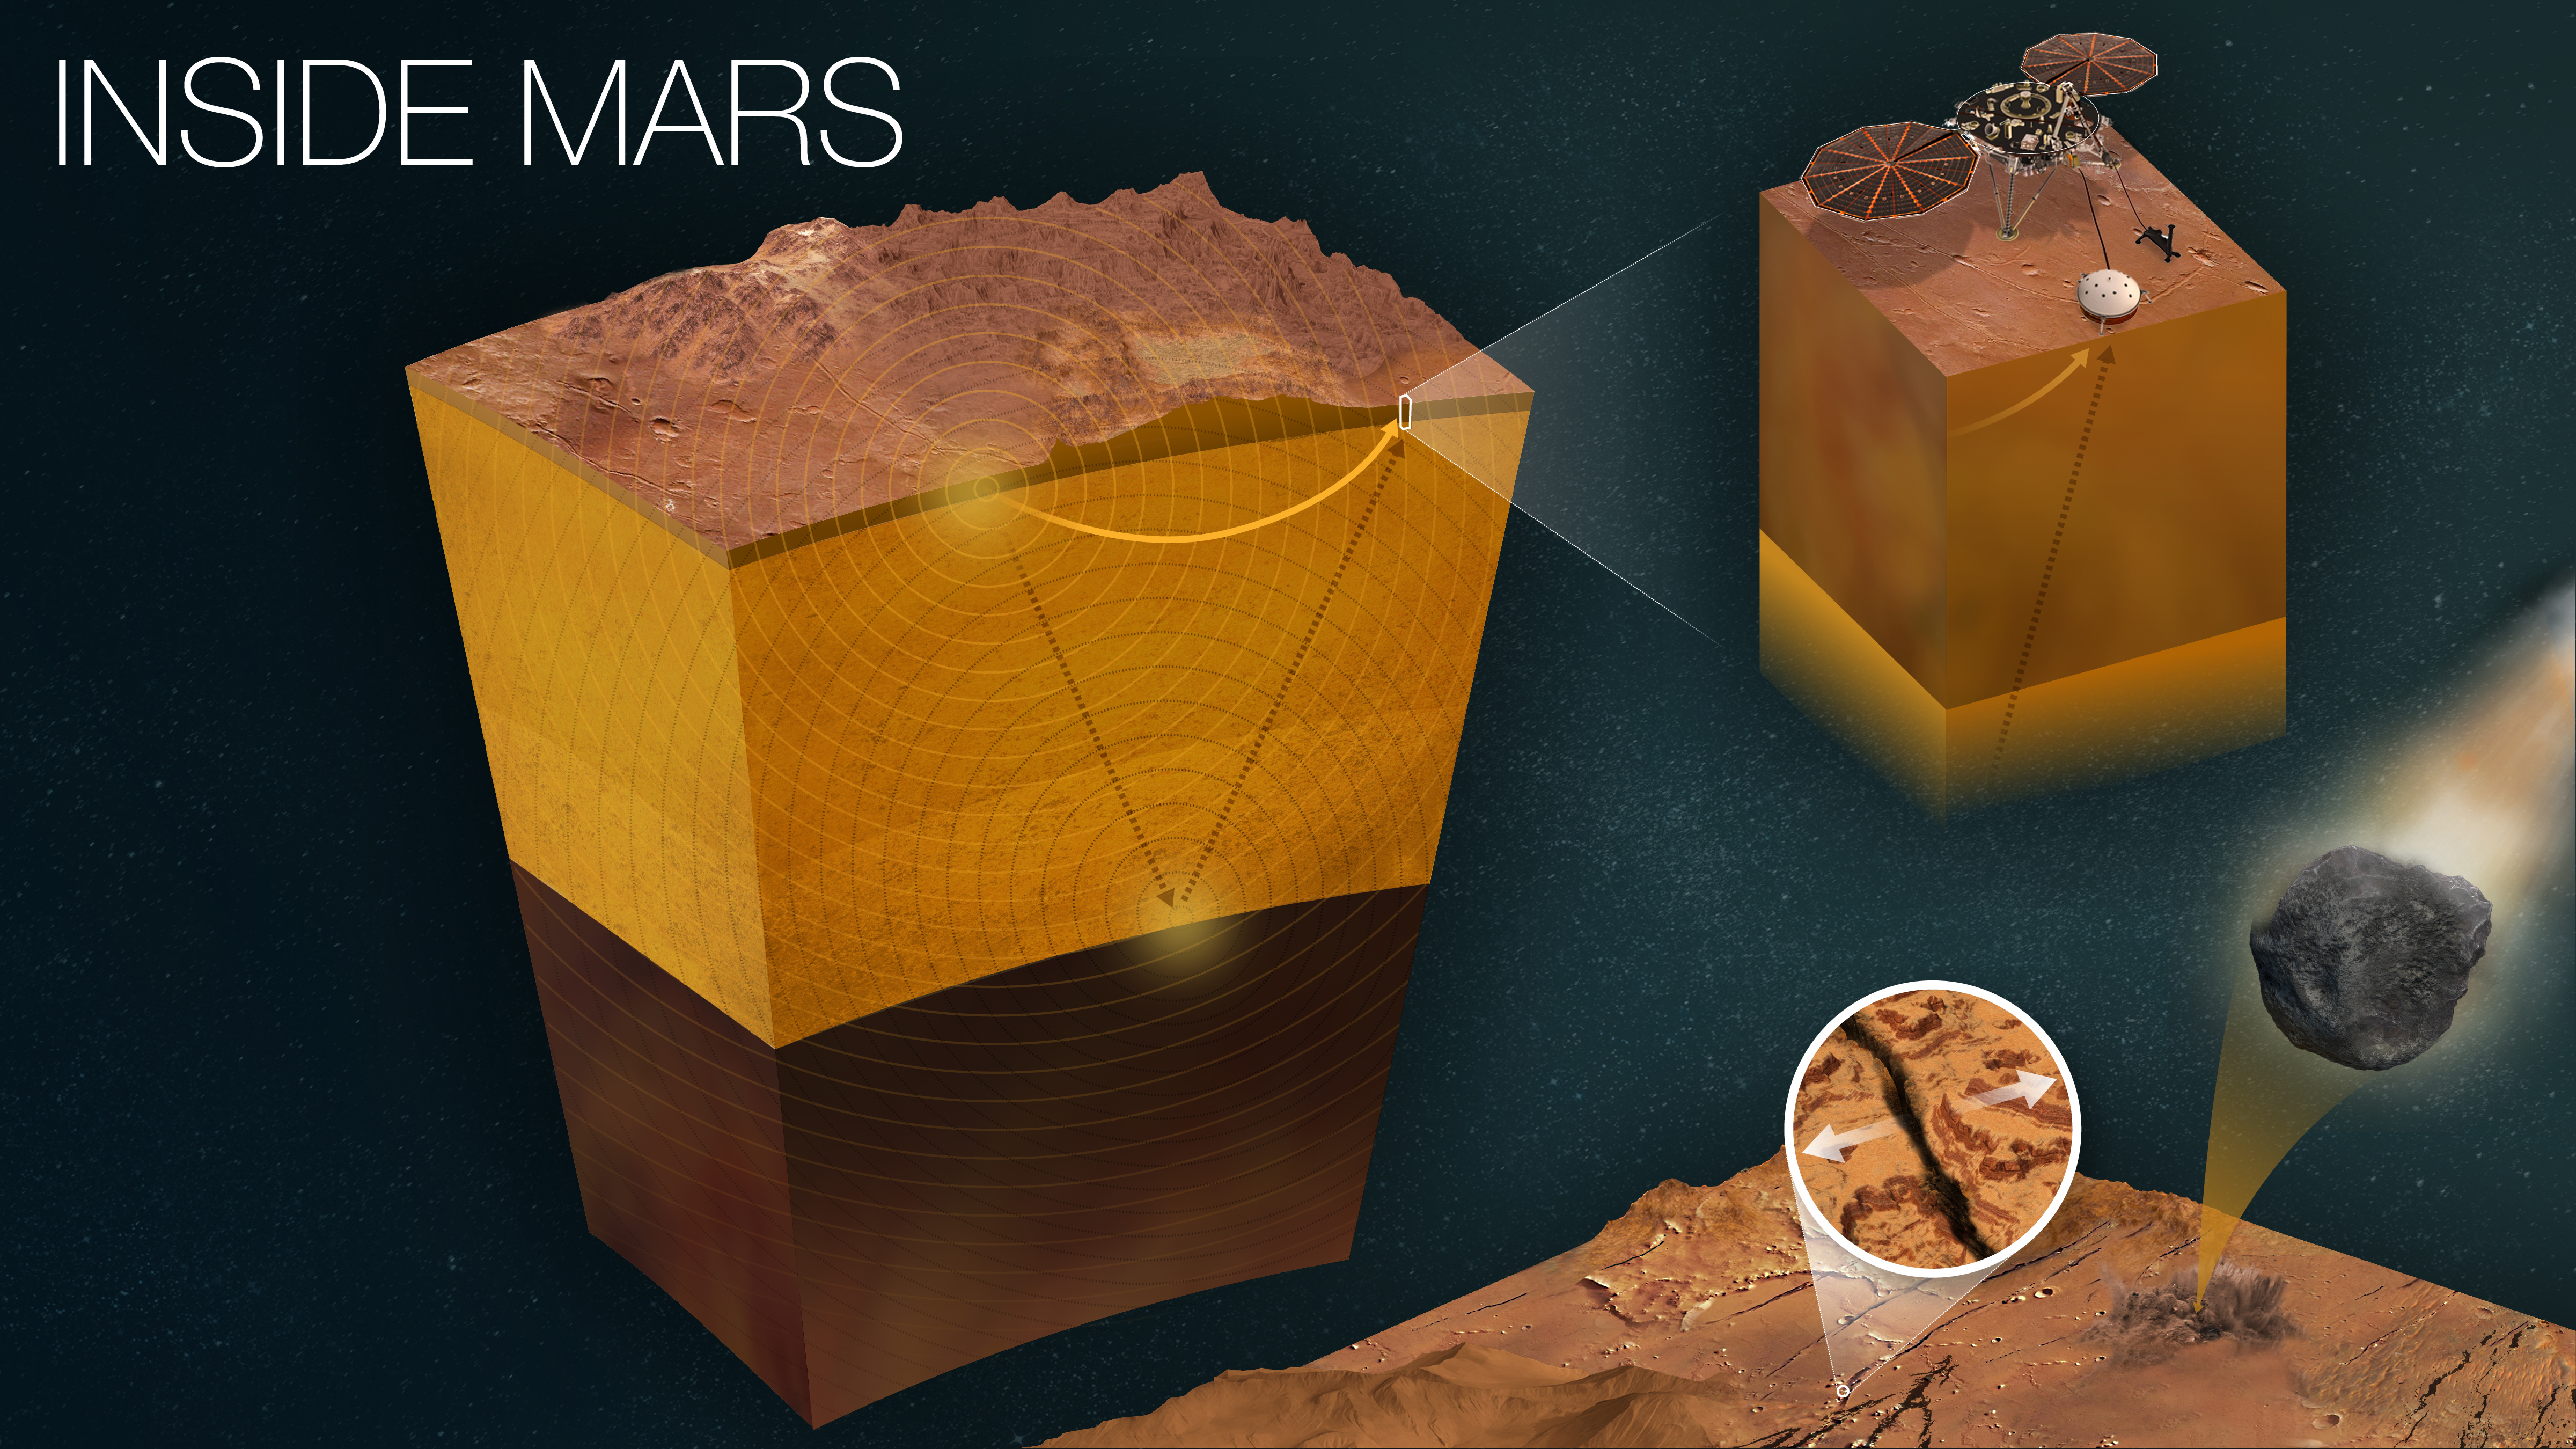

How InSight Studies Mars’ Inner Layers

Figure A

Figure B

Figure C

NASA’s InSight Mars lander uses a seismometer to study the inner layers of Mars. Seismic signals from quakes change as they pass through different kinds of materials; seismologists can “read” the squiggles of a seismogram to study the properties of the planet’s crust, mantle, and core.

This infographic shows those layers, and how InSight uses quakes to study them. It also shows a close-up of InSight and the major sources of marsquakes. Most quakes are created by heat and pressure inside the planet, which cause rock to fracture; another source is meteors striking the surface.

Figure A is a horizontal version of the infographic without a title but with some annotations added.
Figure B is a horizontal version of the infographic with a title and detailed annotations.
Figure C is a vertical version of the infographic with a title and detailed annotations.

JPL manages InSight for NASA’s Science Mission Directorate. InSight is part of NASA’s Discovery Program, managed by the agency’s Marshall Space Flight Center in Huntsville, Alabama. Lockheed Martin Space in Denver built the InSight spacecraft, including its cruise stage and lander, and supports spacecraft operations for the mission.

A number of European partners, including France’s Centre National d’Études Spatiales (CNES) and the German Aerospace Center (DLR), are supporting the InSight mission. CNES provided the Seismic Experiment for Interior Structure (SEIS) instrument to NASA, with the principal investigator at IPGP (Institut de Physique du Globe de Paris). Significant contributions for SEIS came from IPGP; the Max Planck Institute for Solar System Research (MPS) in Germany; the Swiss Federal Institute of Technology (ETH Zurich) in Switzerland; Imperial College London and Oxford University in the United Kingdom; and JPL. DLR provided the Heat Flow and Physical Properties Package (HP3) instrument, with significant contributions from the Space Research Center (CBK) of the Polish Academy of Sciences and Astronika in Poland. Spain’s Centro de Astrobiología (CAB) supplied the temperature and wind sensors.

Credit: NASA/JPL-Caltech